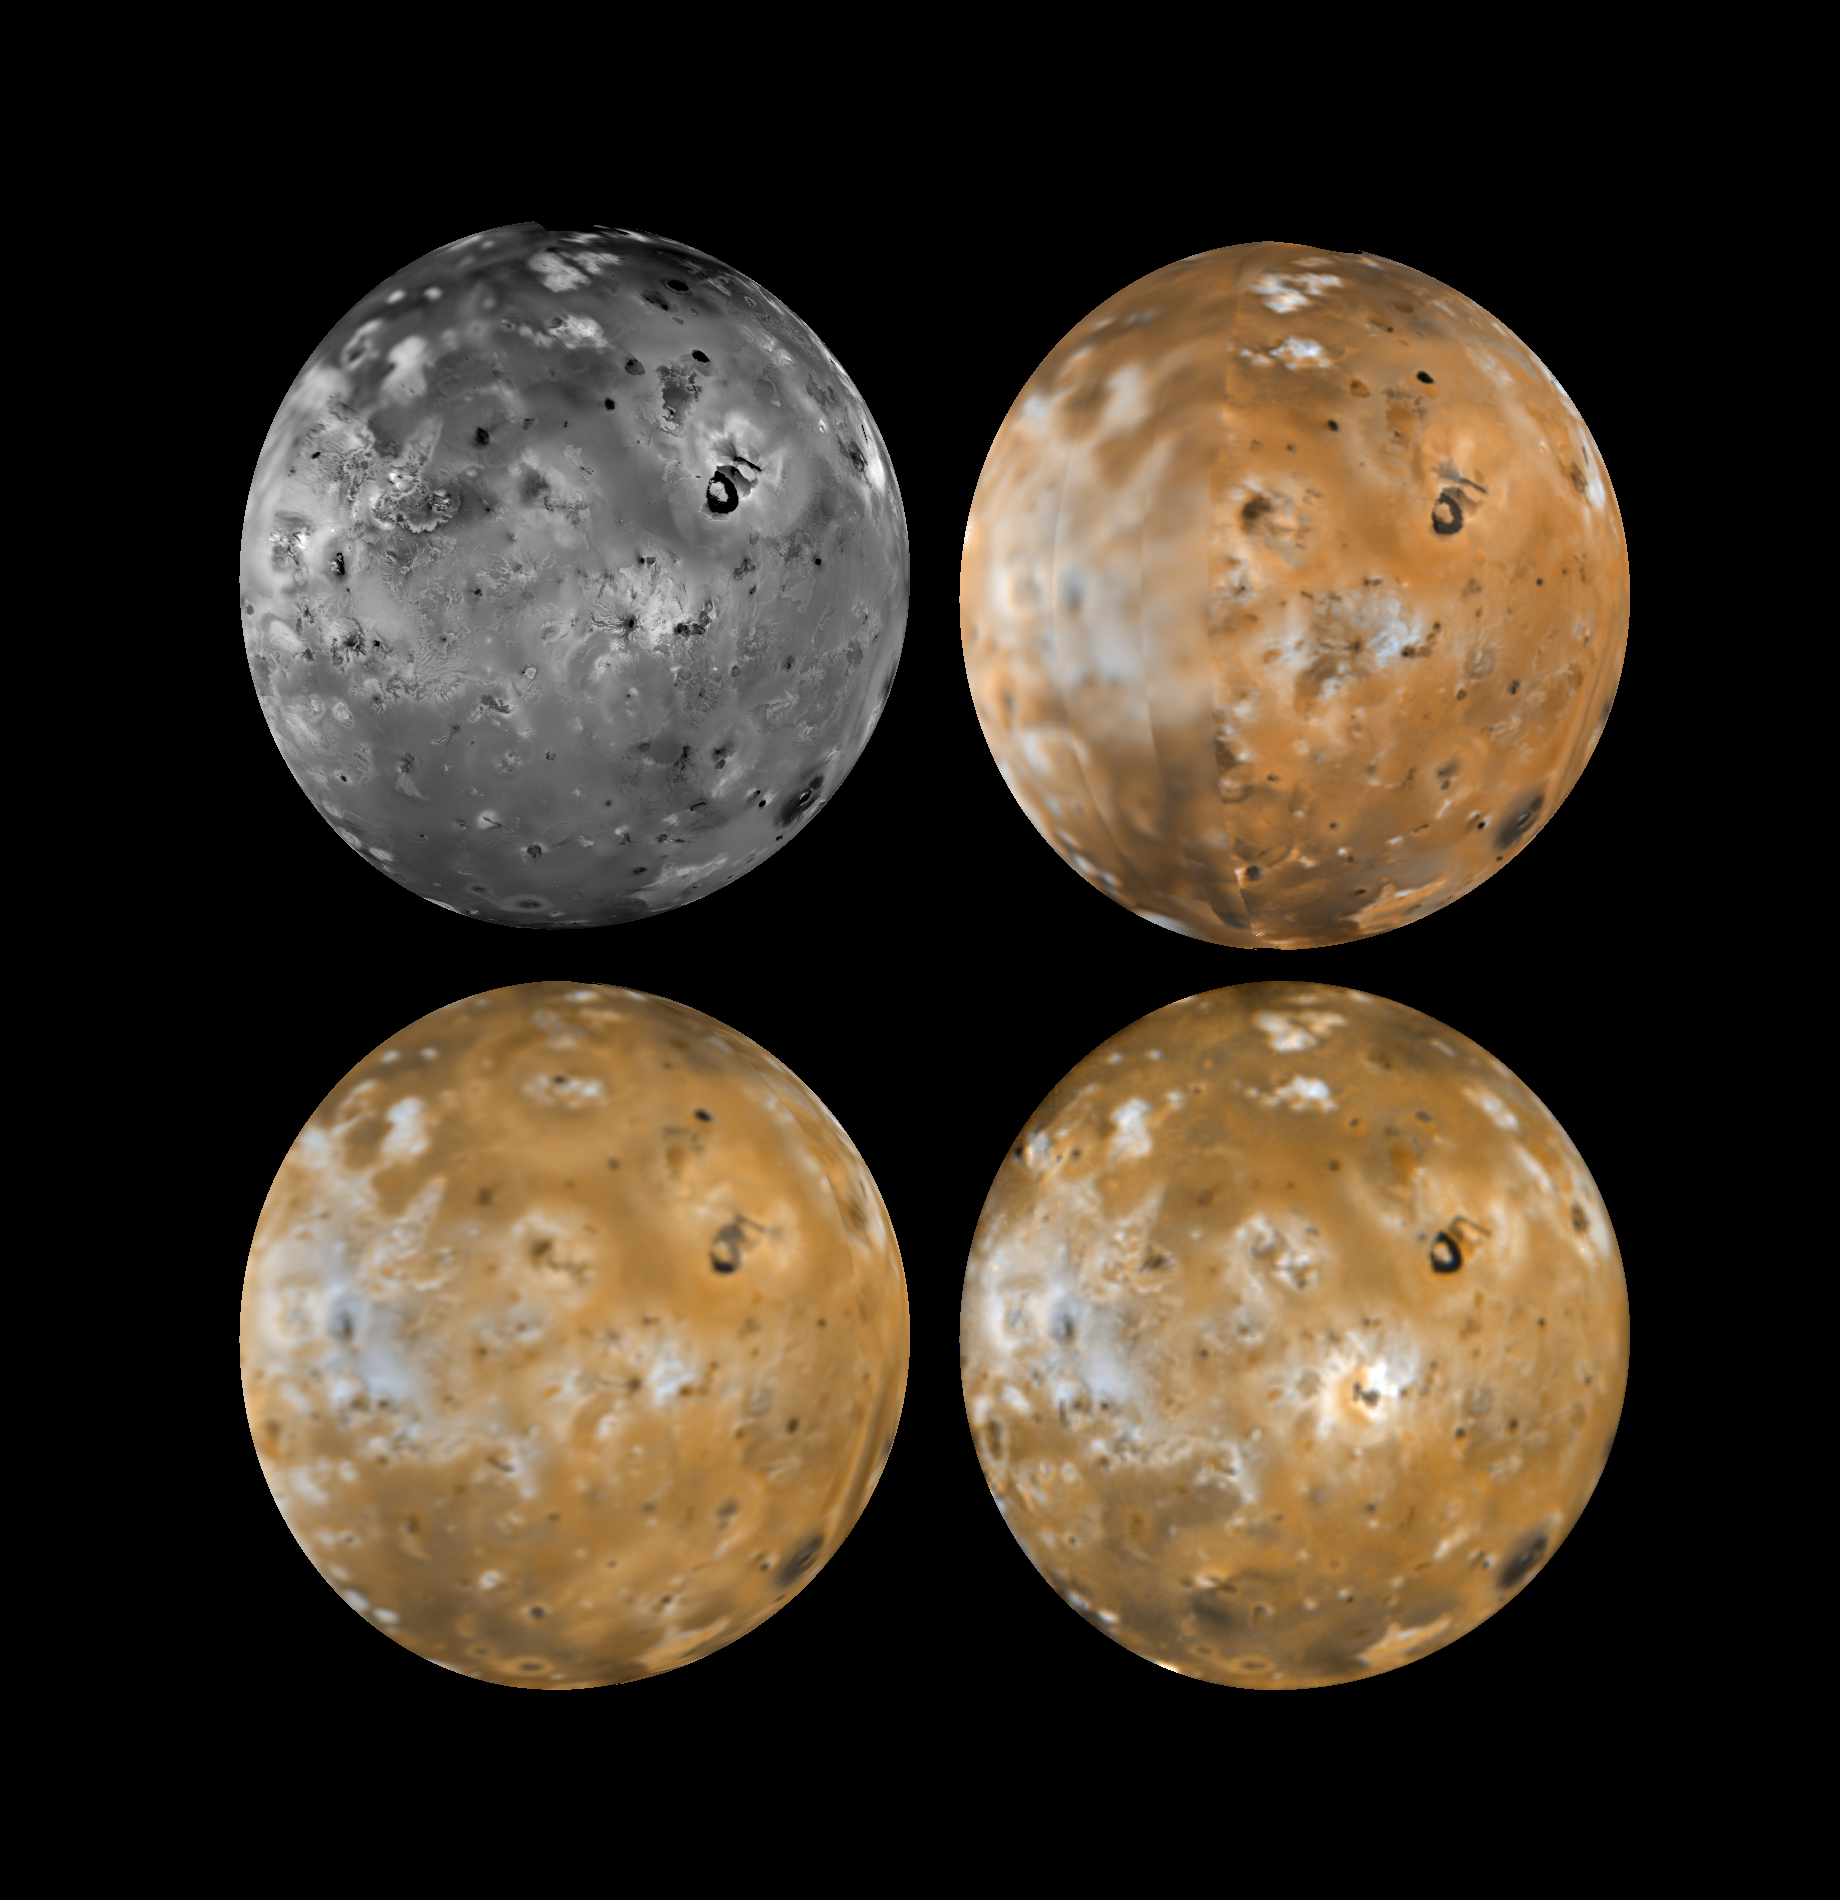

Resurfacing of the Jupiter-facing hemisphere of Io

Four views of the hemisphere of Io which faces Jupiter showing changes seen on June 27th, 1996 by the Galileo spacecraft as compared to views seen by the Voyager spacecraft during the 1979 flybys. Clockwise from upper left is a Voyager 1 high resolution image, a Voyager 1 color image, a Galileo color image, and a Voyager 2 color image. North is to the top of the picture. Voyager and Galileo images have been adjusted to provide comparable color balances similar to Voyager color. The most dramatic changes between Voyagers 1 and 2, just 4 months apart, were the effects of the eruptions of Surt (latitude +45 degrees) and Aten Patera (latitude -48 degrees) which darkened the caldera floors and left diffuse pyroclastic deposits covering areas about 1400 km in diameter (about the size of Alaska). In the Galileo image the Surt and Aten regions appear much more similar to the Voyager 1 pre-eruption images than to the Voyager 2 images. The plume deposits appear to have largely ‘faded away’ and the calderas have brightened. The Surt and Aten plume deposits had spectral properties similar to the plume deposits of Pele. Pele’s deposits have not faded, suggesting that Pele had remained intermittently active whereas Surt and Aten are only rarely active. The Jet Propulsion Laboratory, Pasadena, CA manages the mission for NASA’s Office of Space Science, Washington, DC.

Credit: NASA/JPL/USGS